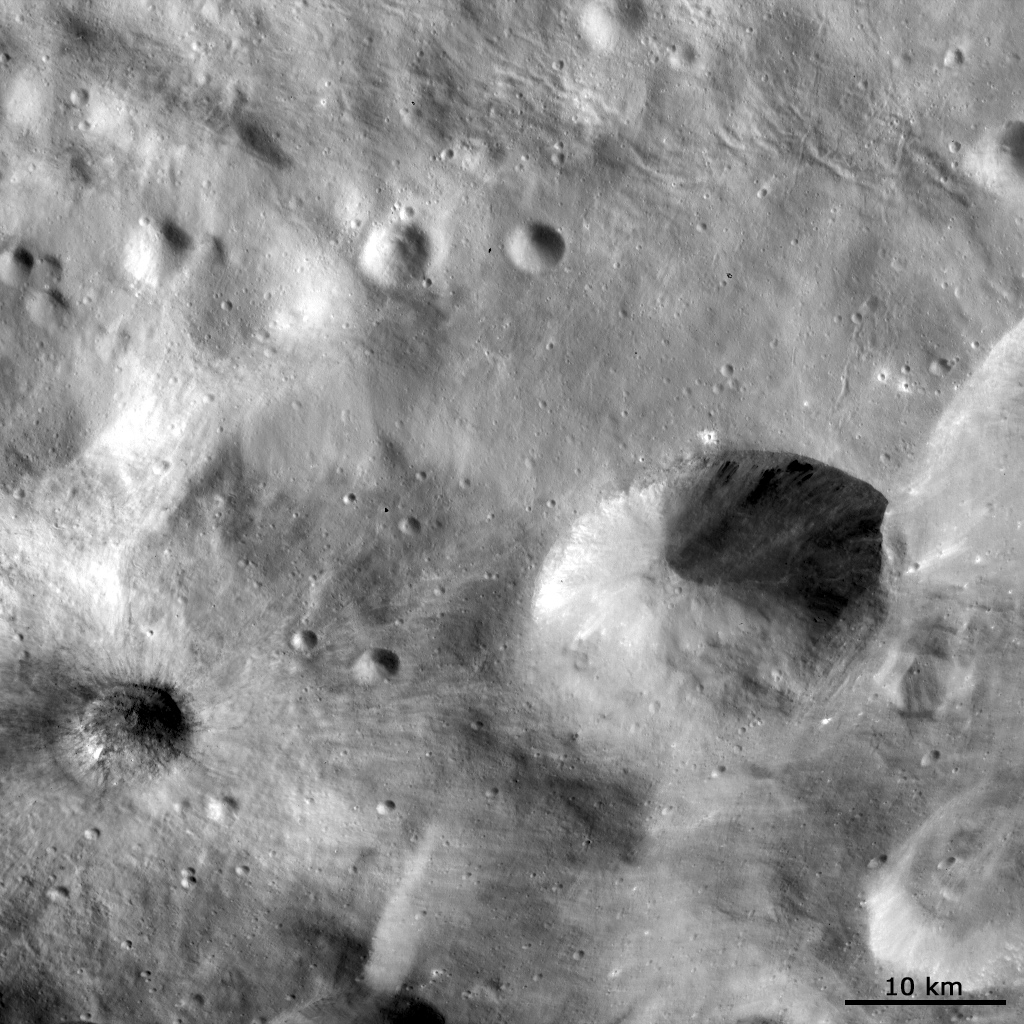

Features on Vesta’s Regolith

This Dawn FC (framing camera) image shows different features that form in the regolith covering Vesta’s surface. Regolith is the layer of loose, small sized material which often covers the bedrock of planets. Sinuous features in the top of the image are probably due to slumping of this regolith on a slope, similar to the way that sand slumps on the sides of sand dunes. Many of the narrow linear features in the bottom of the image are also probably due to some sort of slumping in the regolith. However, some of these linear features appear to be originating from the roughly 6km diameter crater, in the bottom left of the image, so they may have been formed by debris ejected from this crater scouring across Vesta’s surface. Also, the large crater on the bottom right side of the image has both bright and dark material cropping out in its interior and slumping towards its center.

This image is in Vesta’s Numisia and Tuccia quadrangles and the center latitude and longitude of the image is 23.4°S, 227.9°E. NASA’s Dawn spacecraft obtained this image with its framing camera on October 17th 2011. This image was taken through the camera’s clear filter. The distance to the surface of Vesta is 702 km and the image has a resolution of about 70 meters per pixel. This image was acquired during the HAMO (High Altitude Mapping Orbit) phase of the mission.

The Dawn mission to Vesta and Ceres is managed by NASA’s Jet Propulsion Laboratory, a division of the California Institute of Technology in Pasadena, for NASA’s Science Mission Directorate, Washington D.C. UCLA is responsible for overall Dawn mission science. Dawn’s VIR was provided by ASI, the Italian Space Agency and is managed by INAF, Italy’s National Institute for Astrophysics, in collaboration with Selex Galileo, where it was built.

Credit: NASA/JPL-Caltech/UCLA/MPS/DLR/IDA